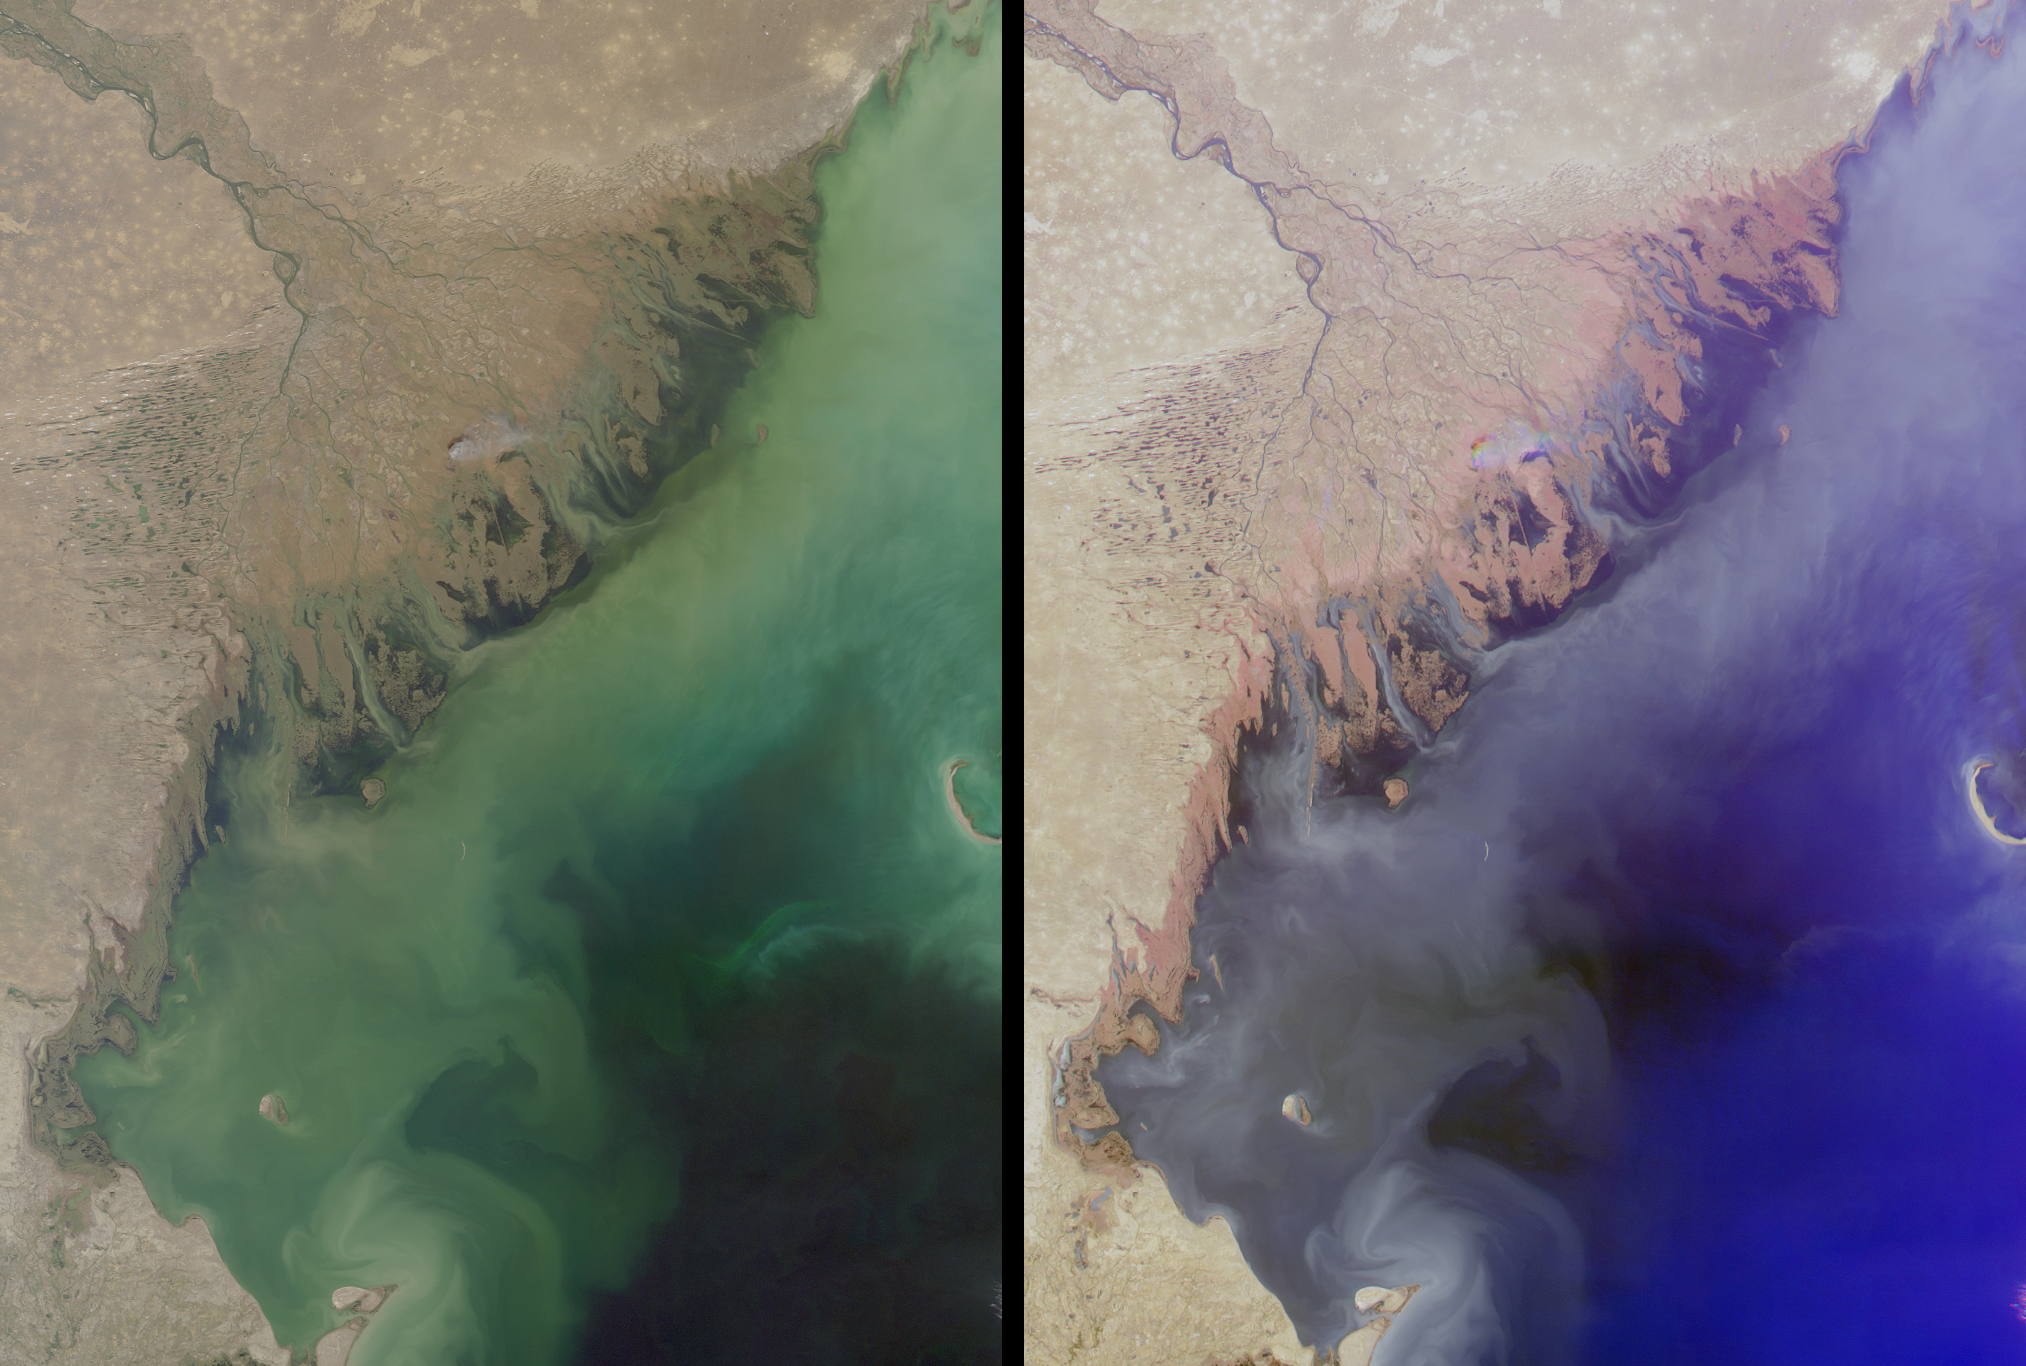

Volga Delta and the Caspian Sea

Russia’s Volga River is the largest river system in Europe, draining over 1.3 million square kilometers of catchment area into the Caspian Sea. The brackish Caspian is Earth’s largest landlocked water body, and its isolation from the world’s oceans has enabled the preservation of several unique animal and plant species. The Volga provides most of the Caspian’s fresh water and nutrients, and also discharges large amounts of sediment and industrial waste into the relatively shallow northern part of the sea. These images of the region were captured by the Multi-angle Imaging SpectroRadiometer on October 5, 2001, during Terra orbit 9567. Each image represents an area of approximately 275 kilometers x 376 kilometers.

The left-hand image is from MISR’s nadir (vertical-viewing) camera, and shows how light is reflected at red, green, and blue wavelengths. The right-hand image is a false color composite of red-band imagery from MISR’s 60-degree backward, nadir, and 60-degree forward-viewing cameras, displayed as red, green, and blue, respectively. Here, color variations indicate how light is reflected at different angles of view. Water appears blue in the right-hand image, for example, because sun glitter makes smooth, wet surfaces look brighter at the forward camera’s view angle. The rougher-textured vegetated wetlands near the coast exhibit preferential backscattering, and consequently appear reddish. A small cloud near the center of the delta separates into red, green, and blue components due to geometric parallax associated with its elevation above the surface.

Other notable features within the images include several linear features located near the Volga Delta shoreline. These long, thin lines are artificially maintained shipping channels, dredged to depths of at least 2 meters. The crescent-shaped Kulaly Island, also known as Seal Island, is visible near the right-hand edge of the images.

MISR was built and is managed by NASA’s Jet Propulsion Laboratory, Pasadena, CA, for NASA’s Office of Earth Science, Washington, DC. The Terra satellite is managed by NASA’s Goddard Space Flight Center, Greenbelt, MD. JPL is a division of the California Institute of Technology.

Credit: NASA/GSFC/LaRC/JPL, MISR Team